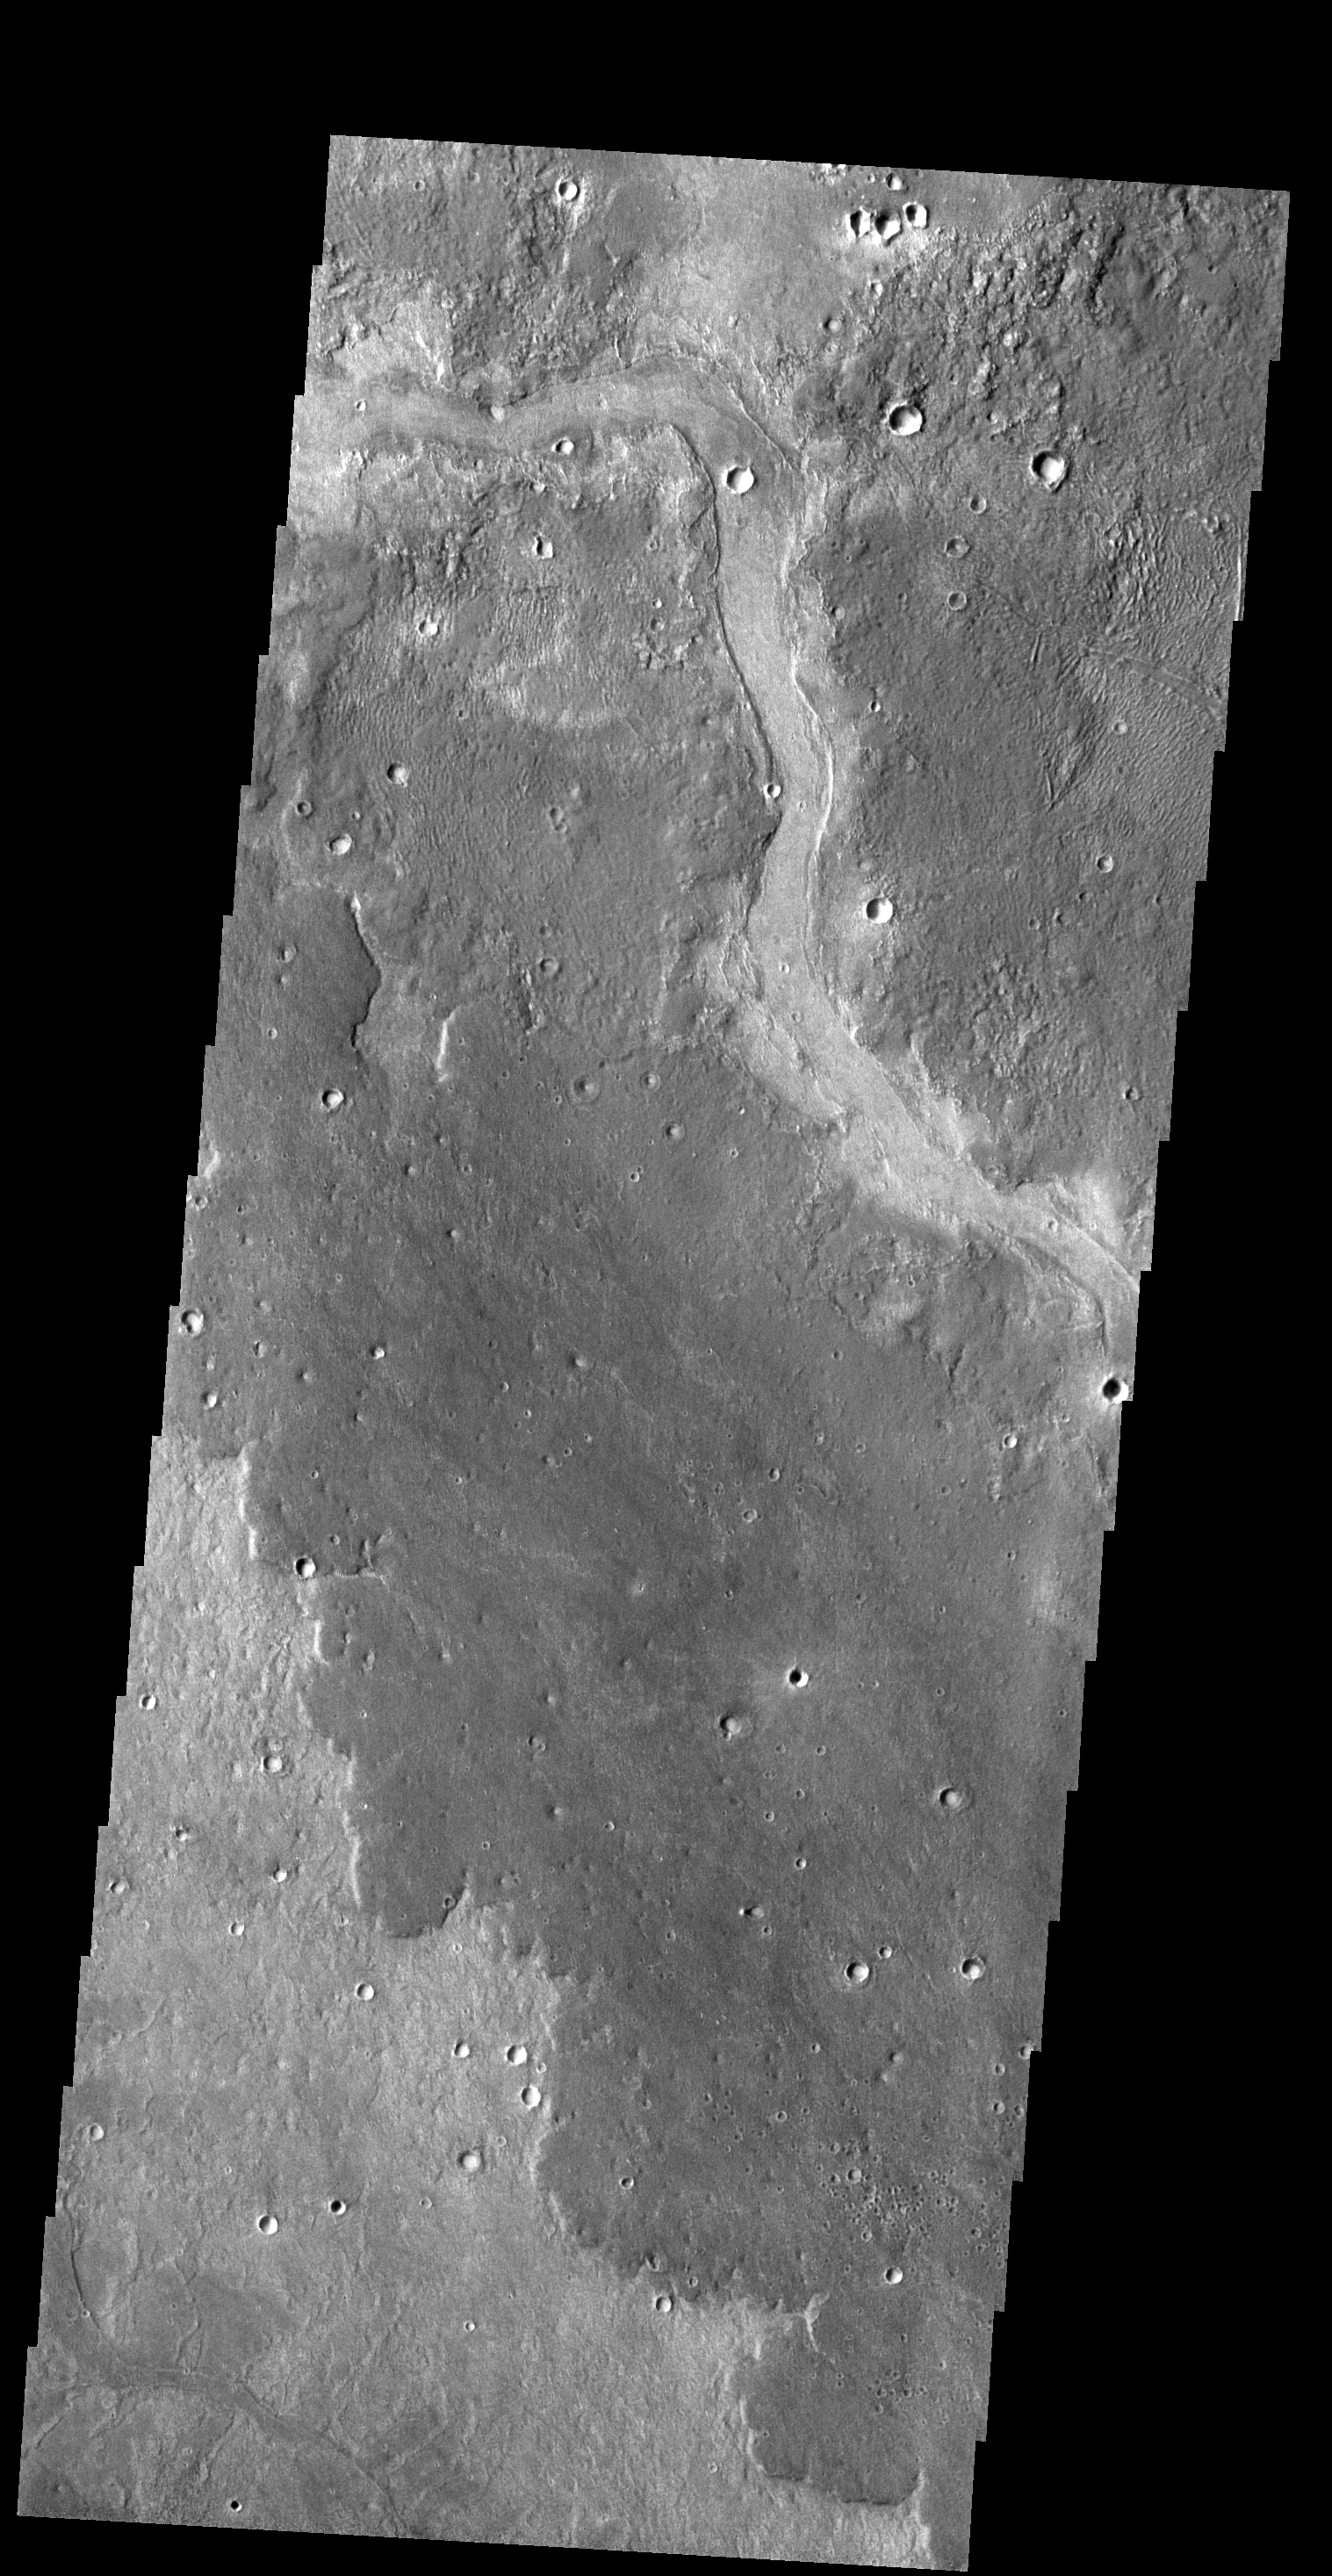

Lava Channel

The dark lobed material in this VIS image is a lava flow located northwest of the Elysium Volcanic Complex. The channel on the dark material was likely formed by the flow of lava rather than water.

Credit: NASA/JPL-Caltech/ASU